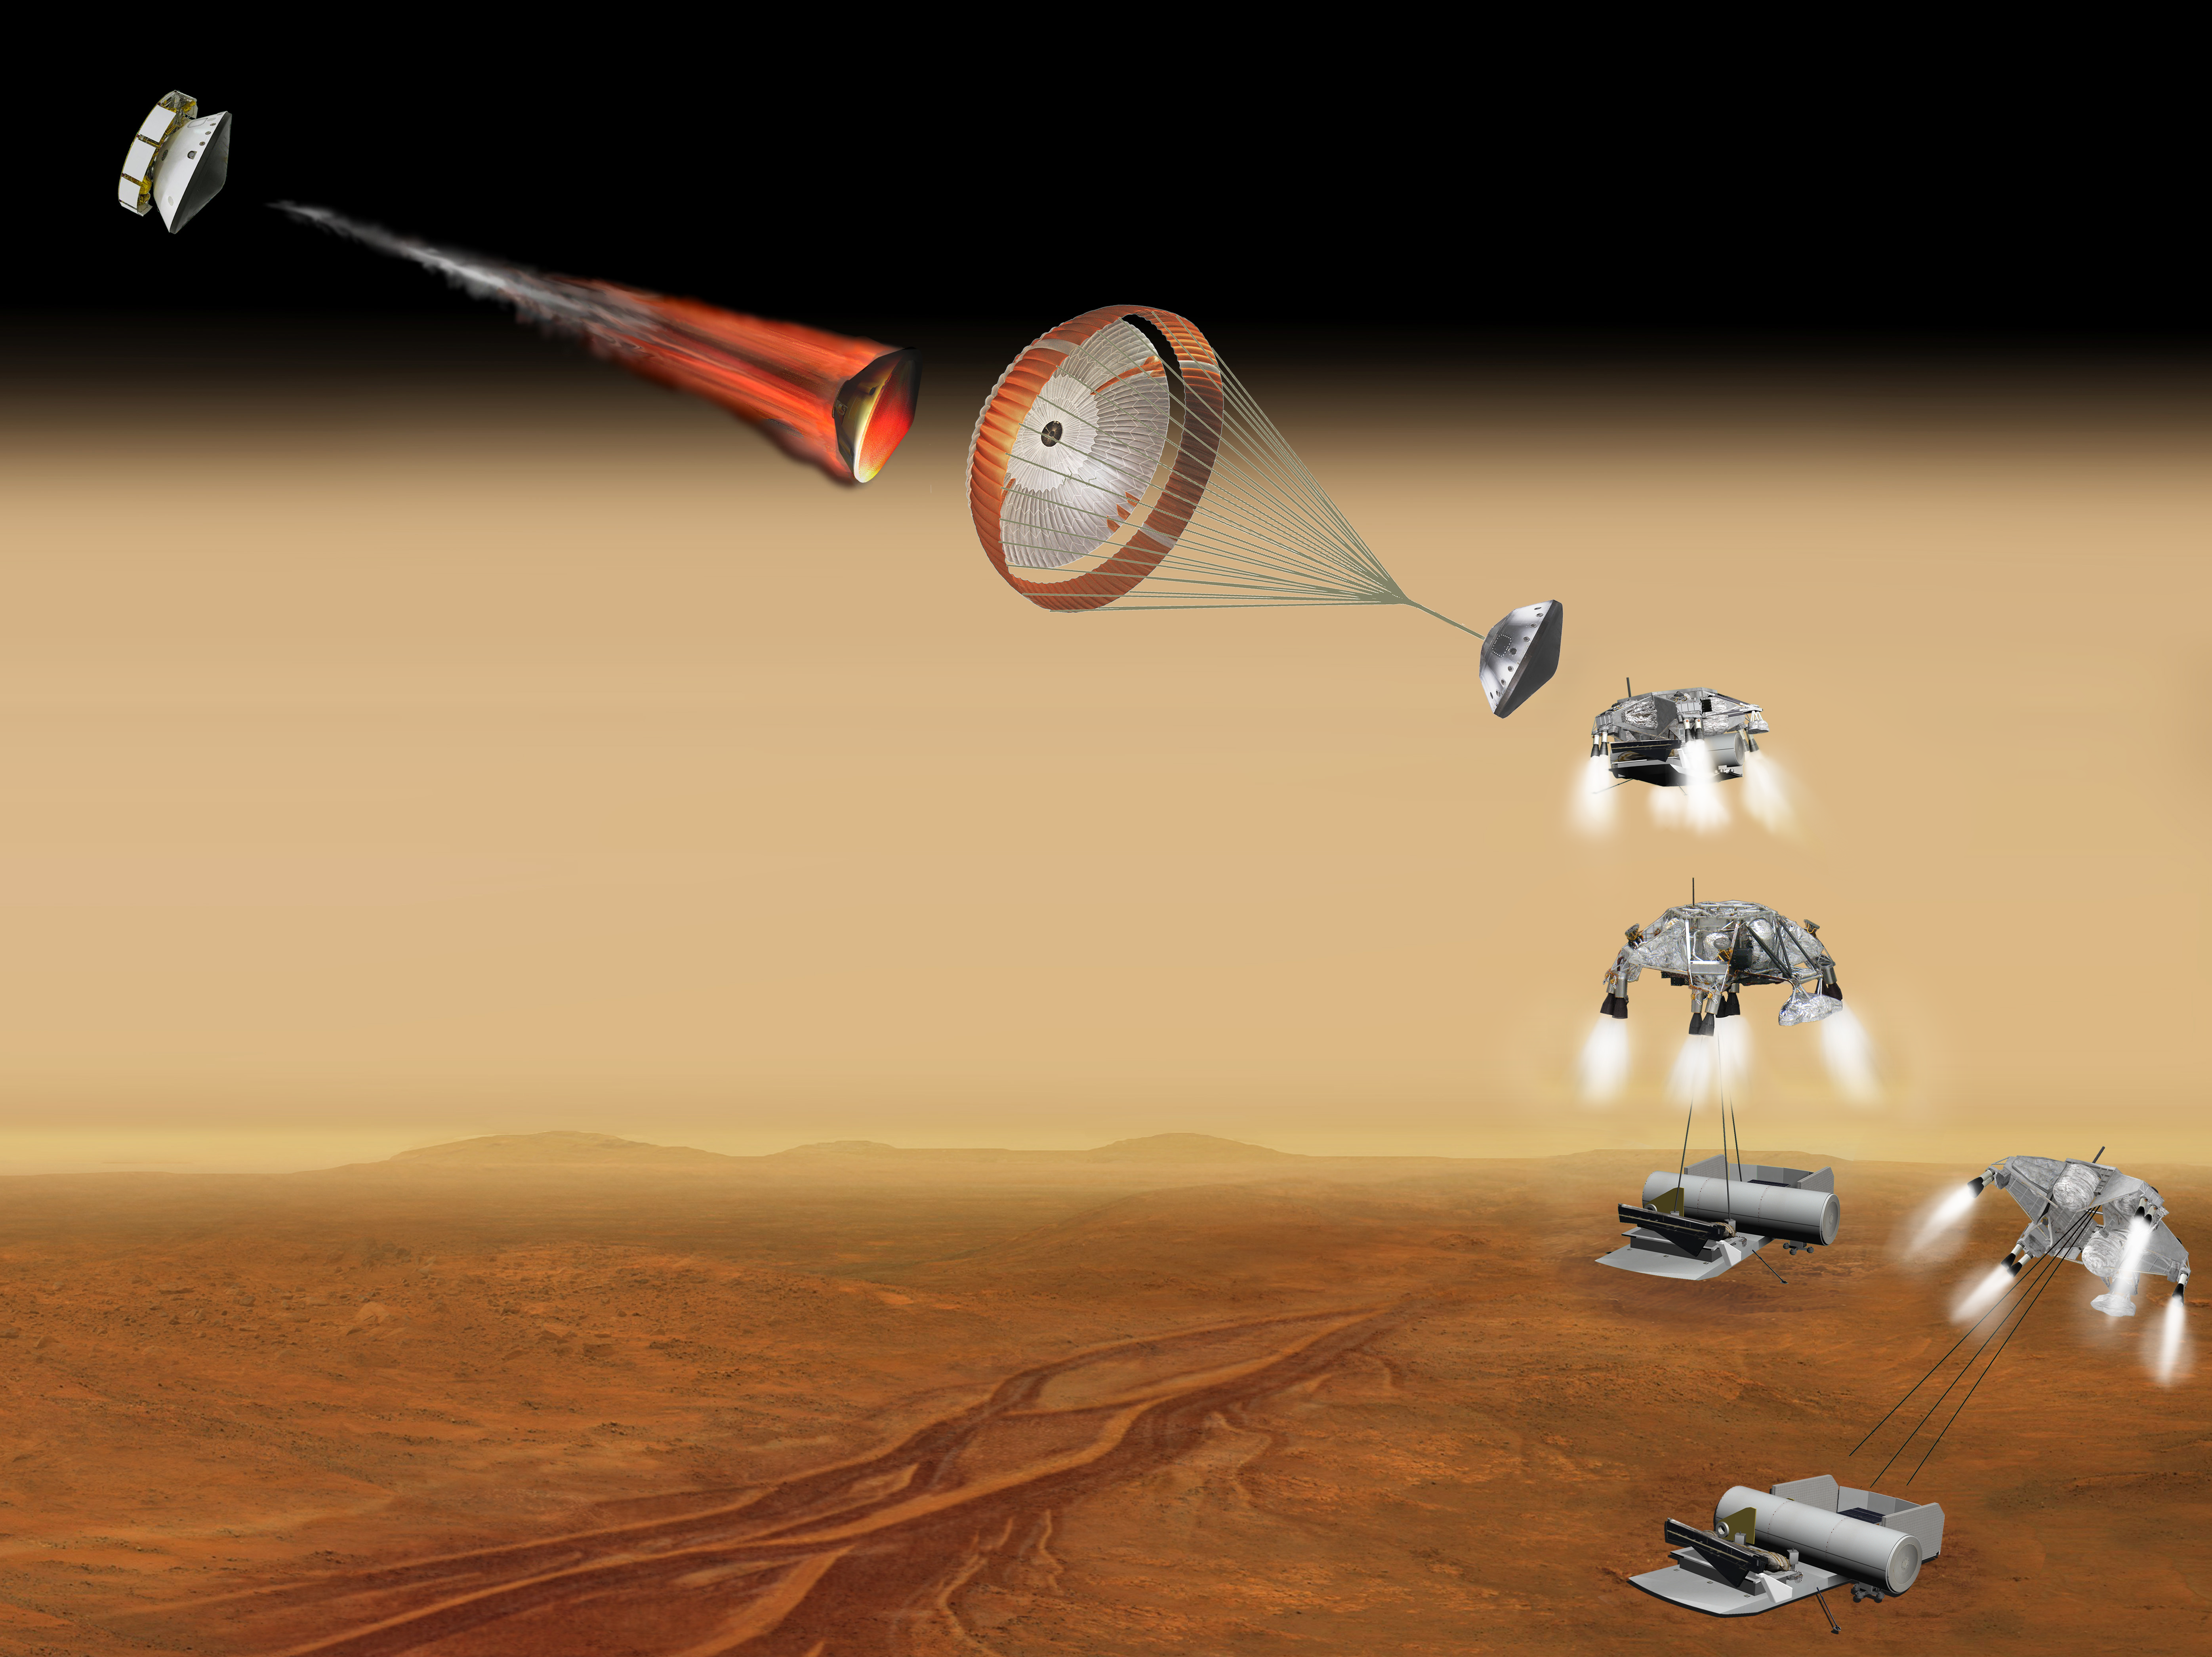

Vehicle for Lofting a Sample Approaches Mars (Artist’s Concept)

Annotated Image

This artist’s concept of a proposed Mars sample return mission portrays a series of six steps (A through F) in the spacecraft’s landing on Mars. NASA and the European Space Agency are collaborating on proposals for a mission to gather samples of Martian rocks and bring them to Earth after 2020. This illustration depicts preliminary concepts, not a finished design.

The series begins at upper left, where the aeroshell capsule is still attached to the cruise stage that has provided power and maneuvering during the trip from Earth to Mars.

After jettisoning the cruise stage, the aeroshell uses friction with the Martian atmosphere to decelerate. The aeroshell protects other components of the flight system (enclosed inside) from the heat generated during the plunge through the upper atmosphere.

In the third step portrayed, the spacecraft’s parachute further slows the descent.

After separation from the parachute and aeroshell, retro rockets on the descent stage fire to control the speed of the final approach toward the ground.

The descent stage begins lowering the lander on a bridle. Timing of crucial steps during this final approach is based on radar input about the spacecraft’s altitude and velocity.

F. The lander — bearing a rover and an ascent vehicle — touches down, the connecting cords are severed and the descent stage flies out of the way.

After the landing, the rover would deliver previously cached samples to the ascent vehicle, which would then lift the samples off the surface of Mars for a rendezvous in orbit with a spacecraft that would take the samples to Earth.

Credit: NASA/JPL-Caltech